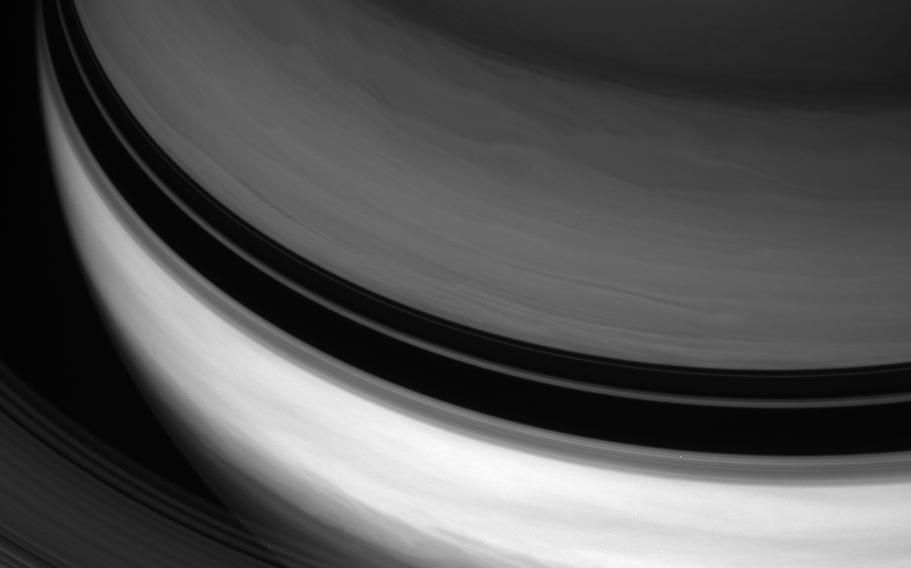

High Cloud, Low Cloud

Shadows cast by Saturn’s rings separate the planet’s bright equatorial band from the darker northern latitudes.

This view makes use of a spectral filter sensitive to absorption of certain wavelengths of light by methane in Saturn’s atmosphere. In the north, the light at these wavelengths reaches slightly greater depth before being reflected off the cloud tops, compared to the equatorial region — and it passes through more light-absorbing methane along the way.

The innermost rings arc across the lower left corner.

The view looks toward the unilluminated side of the rings from about 37 degrees above the ringplane. The image was taken with the Cassini spacecraft wide-angle camera on Feb. 18, 2008 using a spectral filter sensitive to wavelengths of infrared light centered at 890 nanometers.

The Cassini-Huygens mission is a cooperative project of NASA, the European Space Agency and the Italian Space Agency. The Jet Propulsion Laboratory, a division of the California Institute of Technology in Pasadena, manages the mission for NASA’s Science Mission Directorate, Washington, D.C. The Cassini orbiter and its two onboard cameras were designed, developed and assembled at JPL. The imaging operations center is based at the Space Science Institute in Boulder, Colo.

Credit: NASA/JPL/Space Science Institute